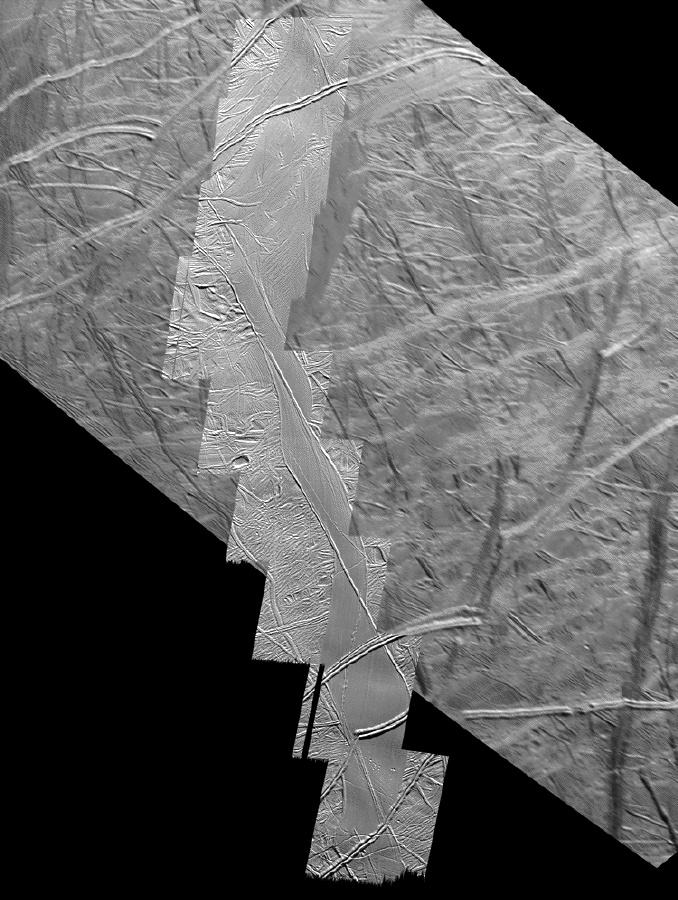

San Andreas-sized Strike-slip Fault on Europa

This mosaic of the south polar region of Jupiter’s moon Europa shows the northern 290 kilometers (180 miles) of a strike-slip fault named Astypalaea Linea. The entire fault is about 810 kilometers (500 miles) long, about the size of the California portion of the San Andreas fault, which runs from the California-Mexico border north to the San Francisco Bay.

In a strike-slip fault, two crustal blocks move horizontally past one another, similar to two opposing lanes of traffic. Overall motion along the fault seems to have followed a continuous narrow crack along the feature’s entire length, with a path resembling steps on a staircase crossing zones that have been pulled apart. The images show that about 50 kilometers (30 miles) of displacement have taken place along the fault. The fault’s opposite sides can be reconstructed like a puzzle, matching the shape of the sides and older, individual cracks and ridges broken by its movements.

The red line marks the once active central crack of the fault. The black line outlines the fault zone, including material accumulated in the regions which have been pulled apart.

Bends in the fault have allowed the surface to be pulled apart. This process created openings through which warmer, softer ice from below Europa’s brittle ice shell surface, or frozen water from a possible subsurface ocean, could reach the surface. This upwelling of material formed large areas of new ice within the boundaries of the original fault. A similar pulling-apart phenomenon can be observed in the geological trough surrounding California’s Salton Sea, in Death Valley and the Dead Sea. In those cases, the pulled-apart regions can include upwelled materials, but may be filled mostly by sedimentary and eroded material from above.

One theory is that fault motion on Europa is induced by the pull of variable daily tides generated by Jupiter’s gravitational tug on Europa. Tidal tension opens the fault and subsequent tidal stress causes it to move lengthwise in one direction. Then tidal forces close the fault again, preventing the area from moving back to its original position. Daily tidal cycles produce a steady accumulation of lengthwise offset motions. Here on Earth, unlike Europa, large strike-slip faults like the San Andreas are set in motion by plate tectonic forces.

North is to the top of the picture and the sun illuminates the surface from the top. The image, centered at 66 degrees south latitude and 195 degrees west longitude, covers an area approximately 300 by 203 kilometers (185 by 125 miles). The pictures were taken on September 26, 1998 by Galileo’s solid-state imaging system.

Credit: NASA/JPL/University of Arizona